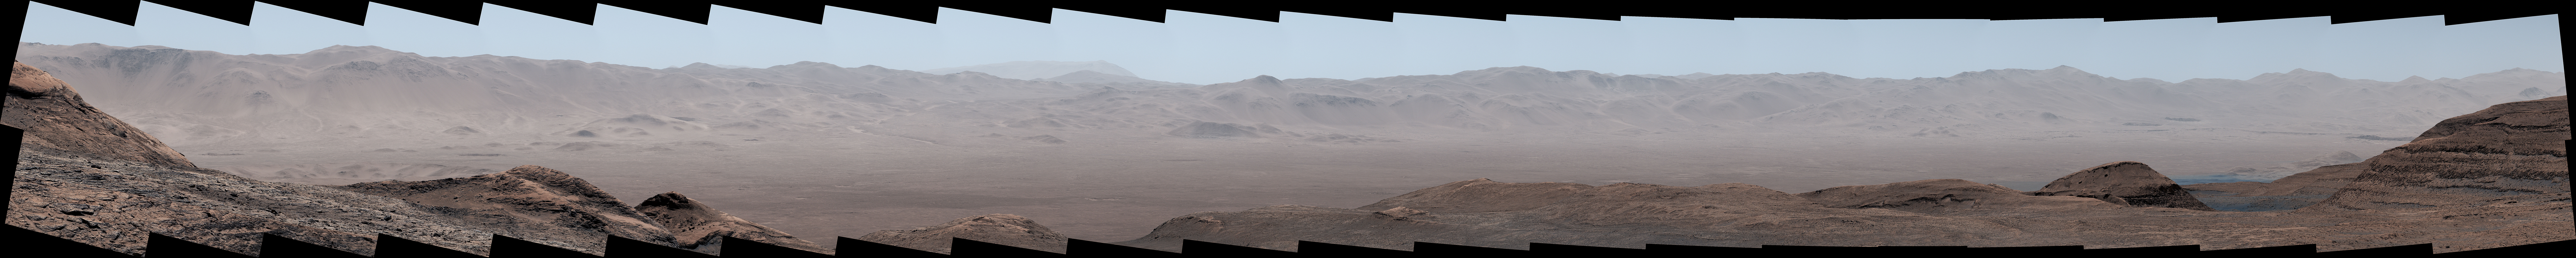

Curiosity Views Gale Crater’s Rim, Homing in on Ancient River Channel

Figure A

NASA’s Curiosity Mars rover captured this panorama under exceptionally clear conditions of Gale Crater’s northern rim on Aug. 25, 2025, the 4,640th Martian day, or sol, of the mission. Dust in the air is at its lowest during Martian winter, providing Curiosity its best views all the way across the yawning crater floor from the rover’s perch in the foothills of Mount Sharp, a 3-mile-tall (5-kilometer-tall) mountain roughly 22 miles (35 kilometers) from the crater rim.

The panorama was stitched together on Earth from 44 images captured by Curiosity’s Mastcam instrument. The color in these images has been adjusted to match the lighting conditions as the human eye would see them on Earth.

Figure A is a cropped version focusing on Peace Vallis, an ancient river channel near the center of the panorama. Outside of Gale Crater on the upper right looms a mountain about 57 miles (91 kilometers) from Curiosity.

Curiosity was built by NASA’s Jet Propulsion Laboratory, which is managed by Caltech in Pasadena, California. JPL leads the mission on behalf of NASA’s Science Mission Directorate in Washington as part of NASA’s Mars Exploration Program portfolio. Malin Space Science Systems in San Diego built and operates Mastcam.

Credit: NASA/JPL-Caltech/MSSS